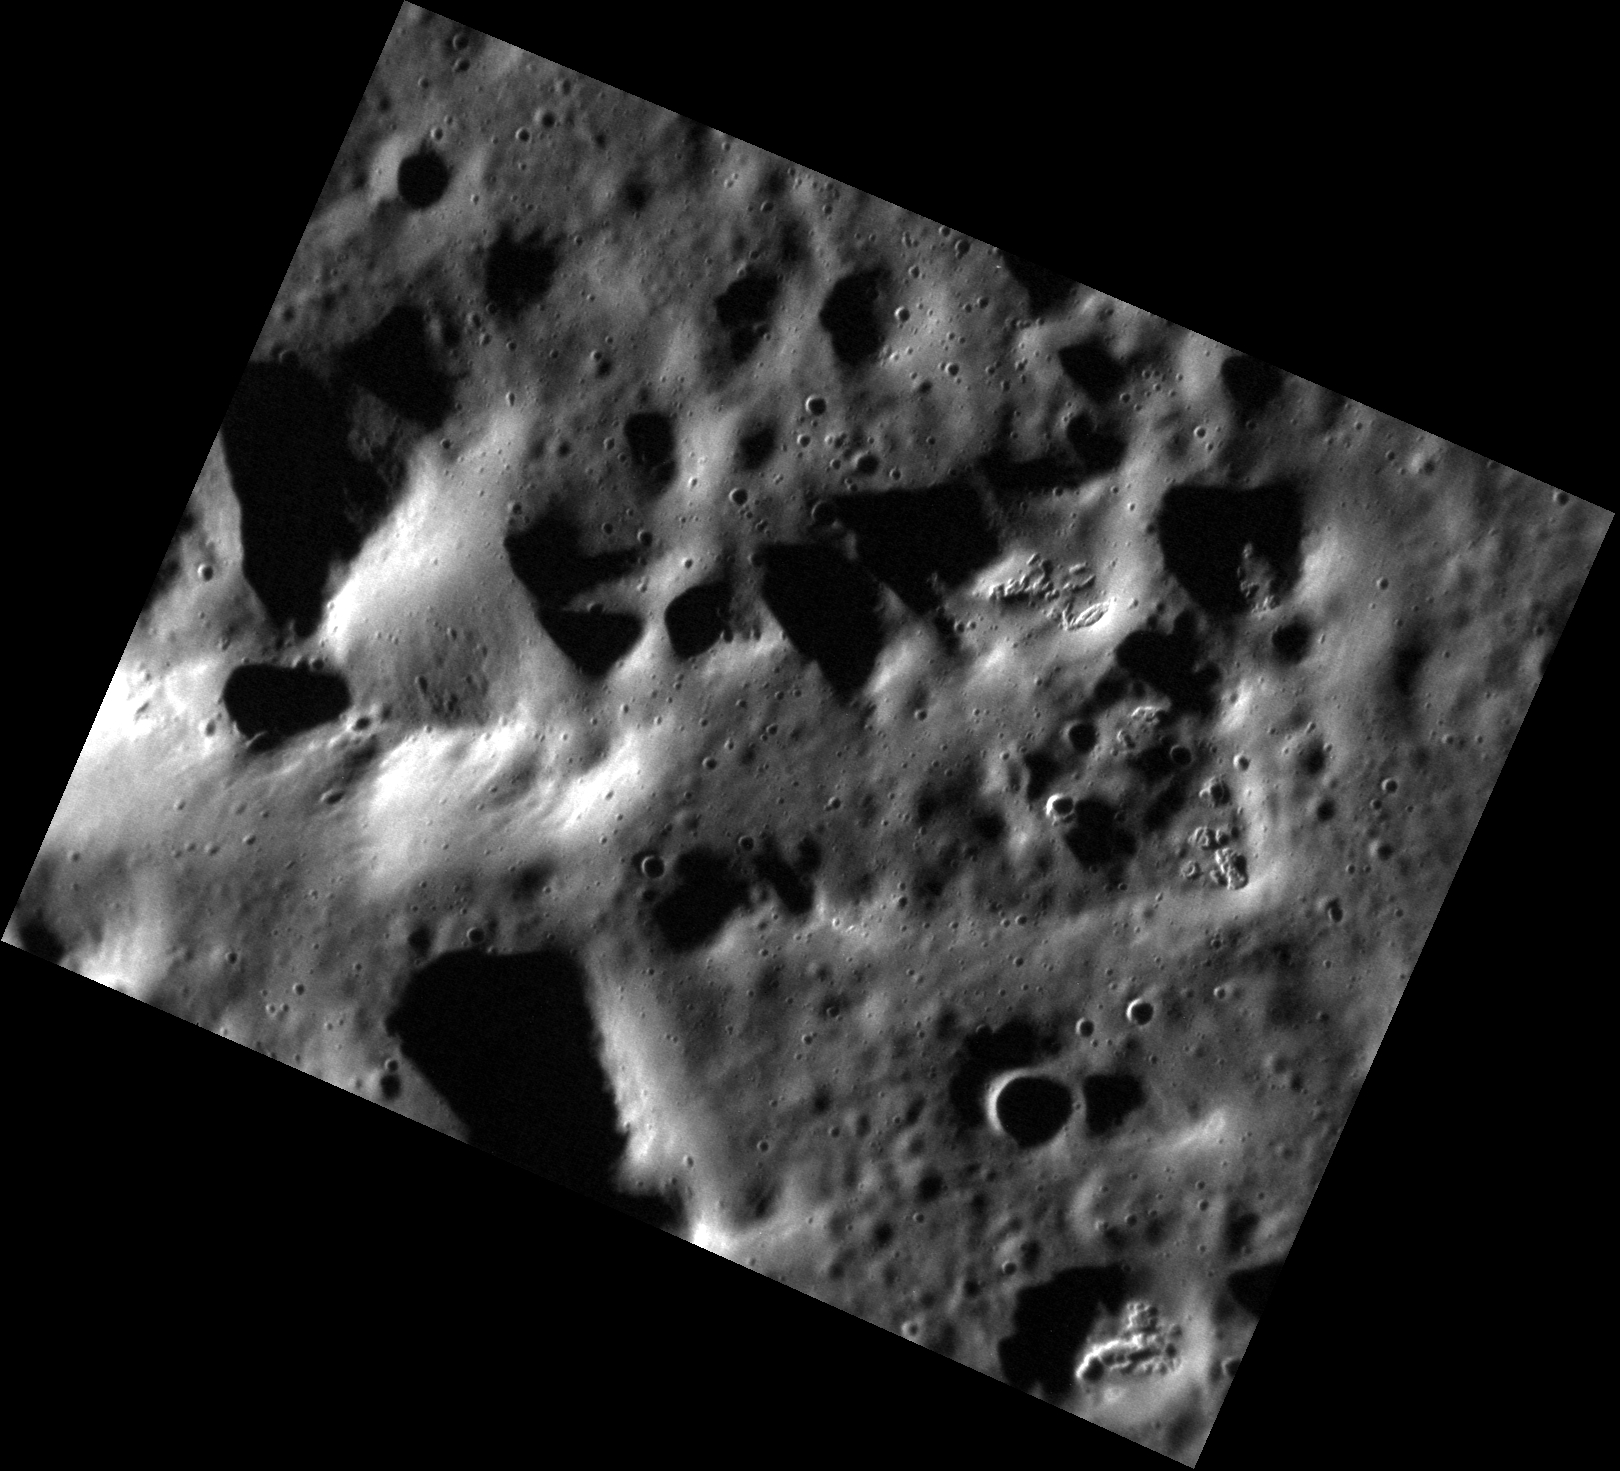

I Just Can’t Get Enough!

The image above shows a section of the central peak of Verdi, which has been altered by (you guessed it!) hollows. Some hollows seem to form preferentially on central peaks, indicating that their formation may be related to instabilities in material that originally resided at a greater depth. Central peaks host some of the deepest material brought up by impact events and can tell us a lot about what lies beneath the surface.

This image was acquired as a high-resolution targeted observation. Targeted observations are images of a small area on Mercury’s surface at resolutions much higher than the 200-meter/pixel morphology base map. It is not possible to cover all of Mercury’s surface at this high resolution, but typically several areas of high scientific interest are imaged in this mode each week.

Date acquired: April 06, 2013
Image Mission Elapsed Time (MET): 7560284
Image ID: 3831344
Instrument: Narrow Angle Camera (NAC) of the Mercury Dual Imaging System (MDIS)
Center Latitude: 64.49°
Center Longitude: 191.0° E
Resolution: 16 meters/pixel
Scale: This image is 21 km (13 mi.) across.
Incidence Angle: 79.4°
Emission Angle: 38.3°
Phase Angle: 117.7°

The MESSENGER spacecraft is the first ever to orbit the planet Mercury, and the spacecraft’s seven scientific instruments and radio science investigation are unraveling the history and evolution of the Solar System’s innermost planet. MESSENGER acquired over 150,000 images and extensive other data sets. MESSENGER is capable of continuing orbital operations until early 2015.

For information regarding the use of images, see the MESSENGER image use policy.

Credit: NASA/Johns Hopkins University Applied Physics Laboratory/Carnegie Institution of Washington